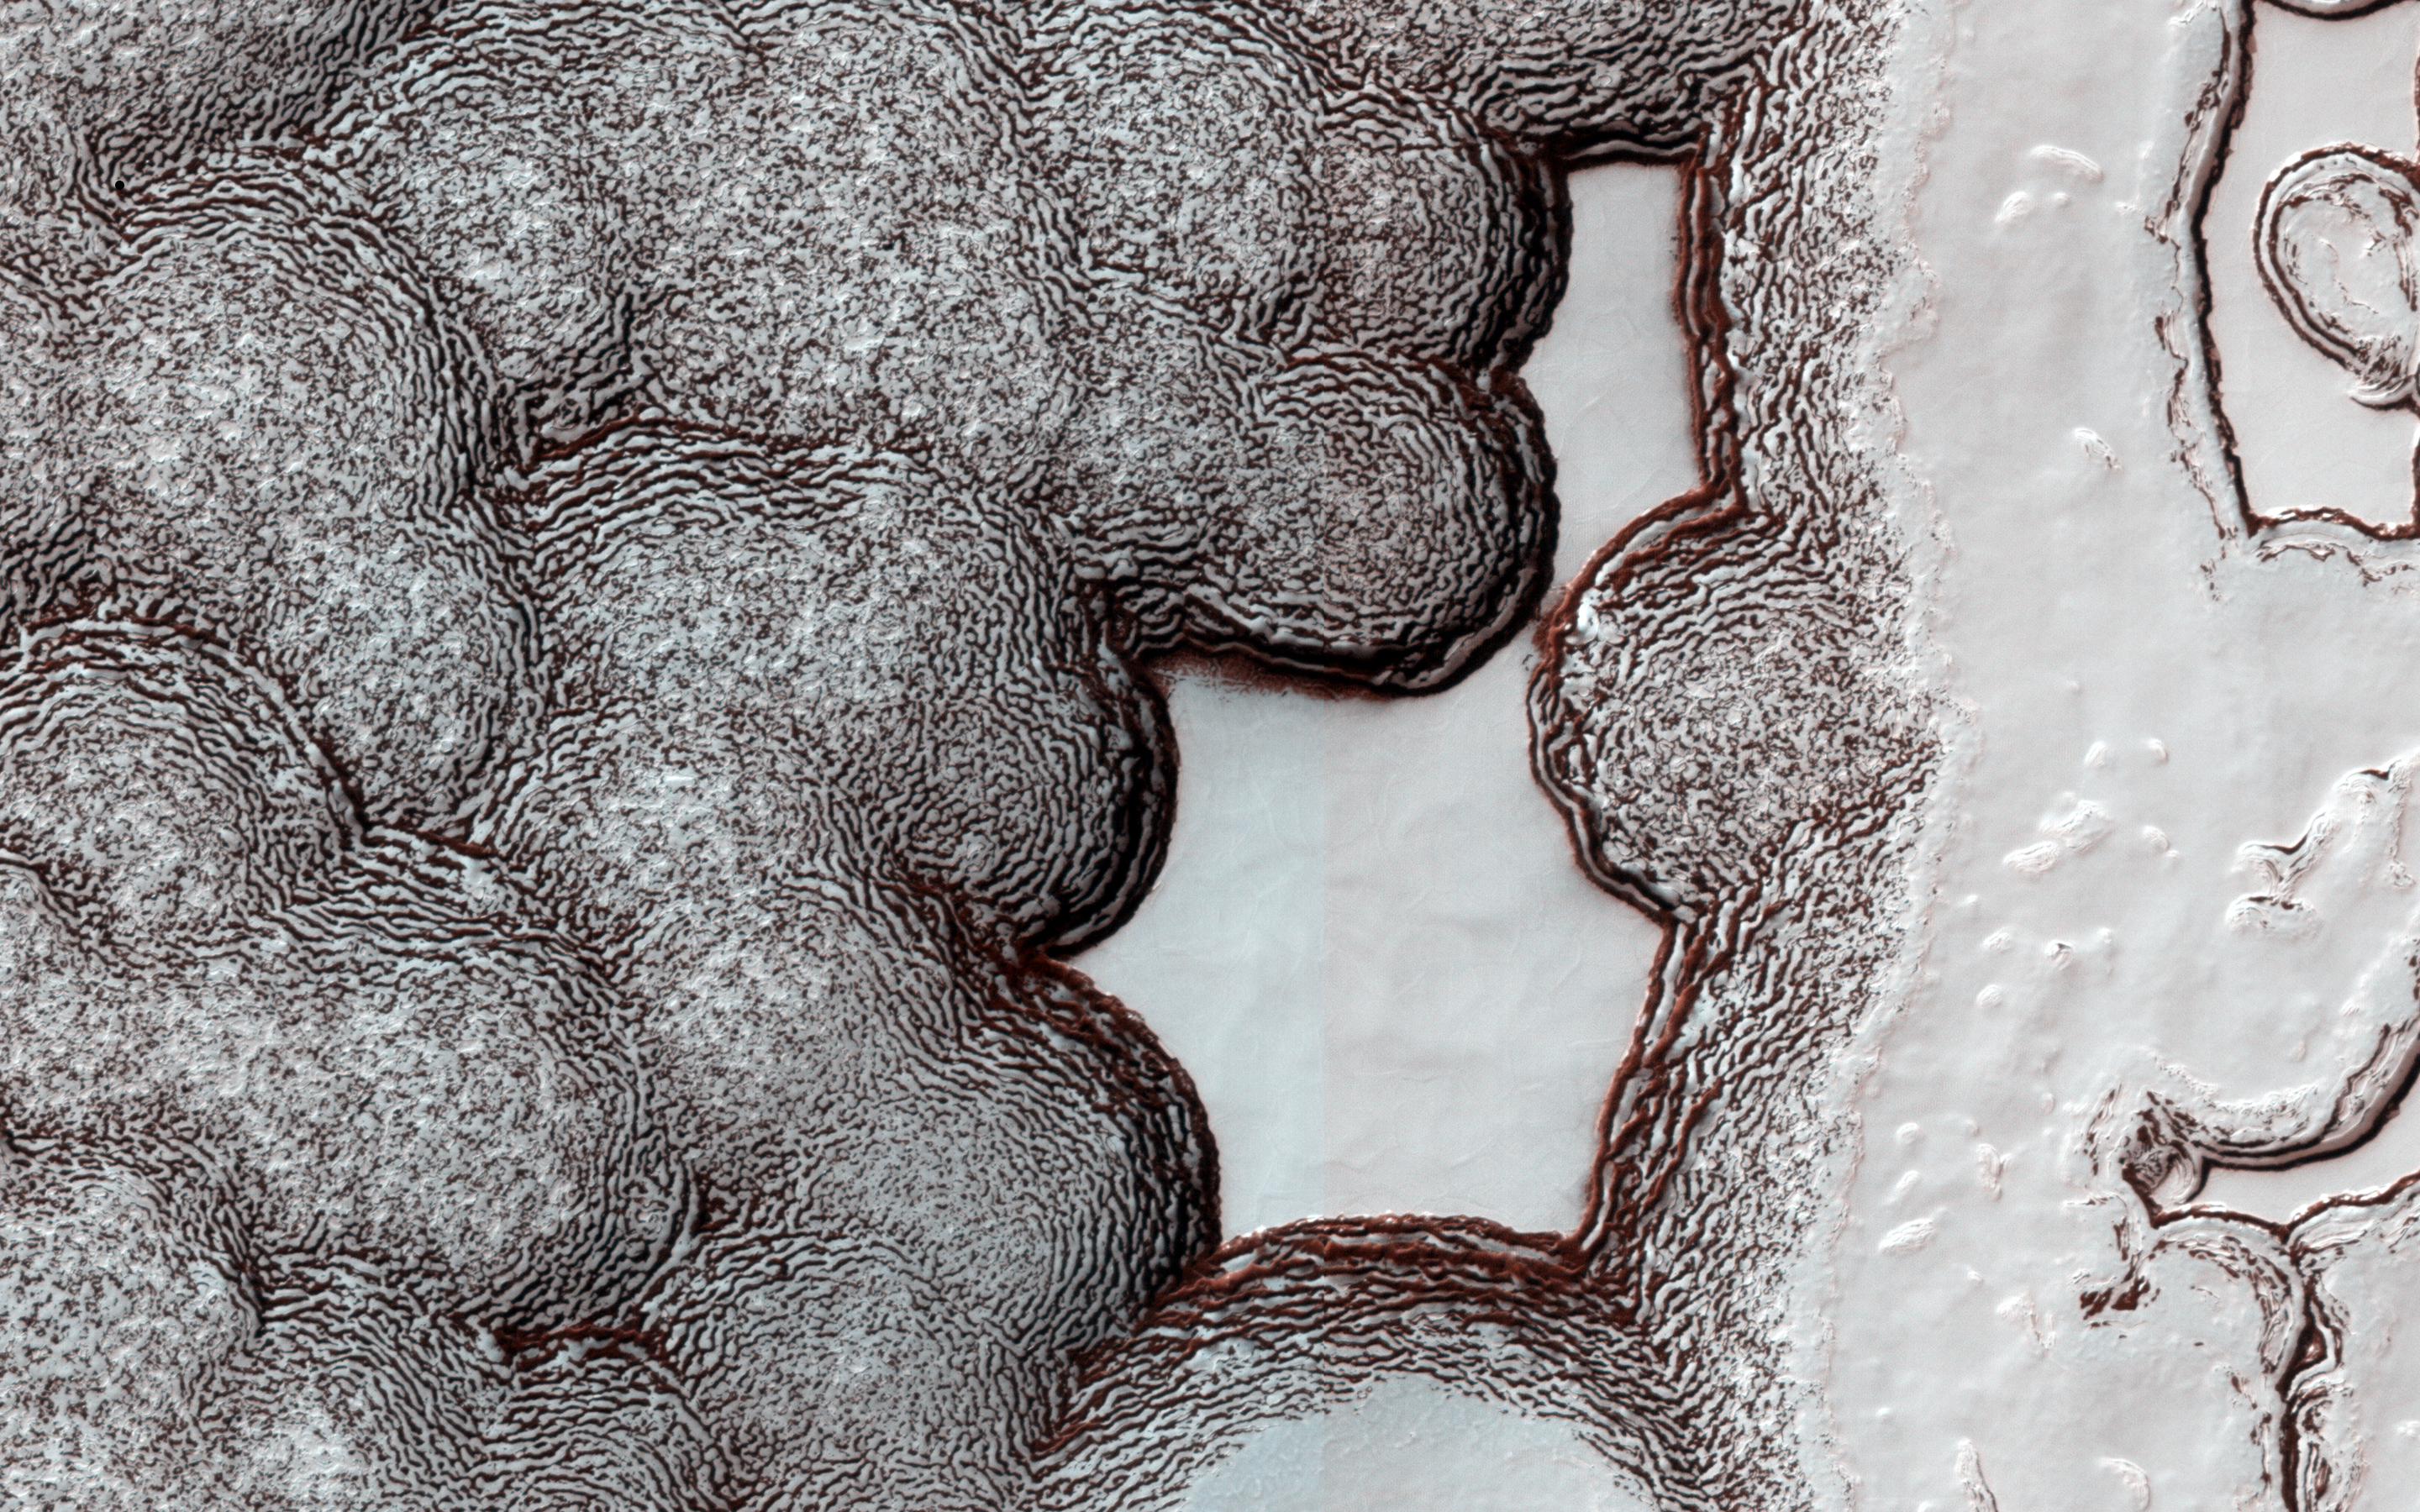

Honey, I Shrunk the Mesas

The South Polar residual cap (the part that lasts through the summer) is composed of carbon dioxide ice. Although the cap survives each warm summer season, it is constantly changing its shape due to sublimation of carbon dioxide from steep slopes and deposition onto flat areas.

This observation was acquired on 23 March 2015, in the summer of Mars Year 32. The same area was imaged in another observation on 28 August 2007, (PSP_005095_0935) in the summer of Mars Year 28. You can barely recognize that this is the same area! The high-standing mesas have shrunk to about half of their size in 2007, but the low areas between mesas have filled in with new carbon dioxide material.

The University of Arizona, Tucson, operates HiRISE, which was built by Ball Aerospace & Technologies Corp., Boulder, Colorado. NASA’s Jet Propulsion Laboratory, a division of the California Institute of Technology in Pasadena, manages the Mars Reconnaissance Orbiter Project and Mars Science Laboratory Project for NASA’s Science Mission Directorate, Washington.

Credit: NASA/JPL-Caltech/Univ. of Arizona